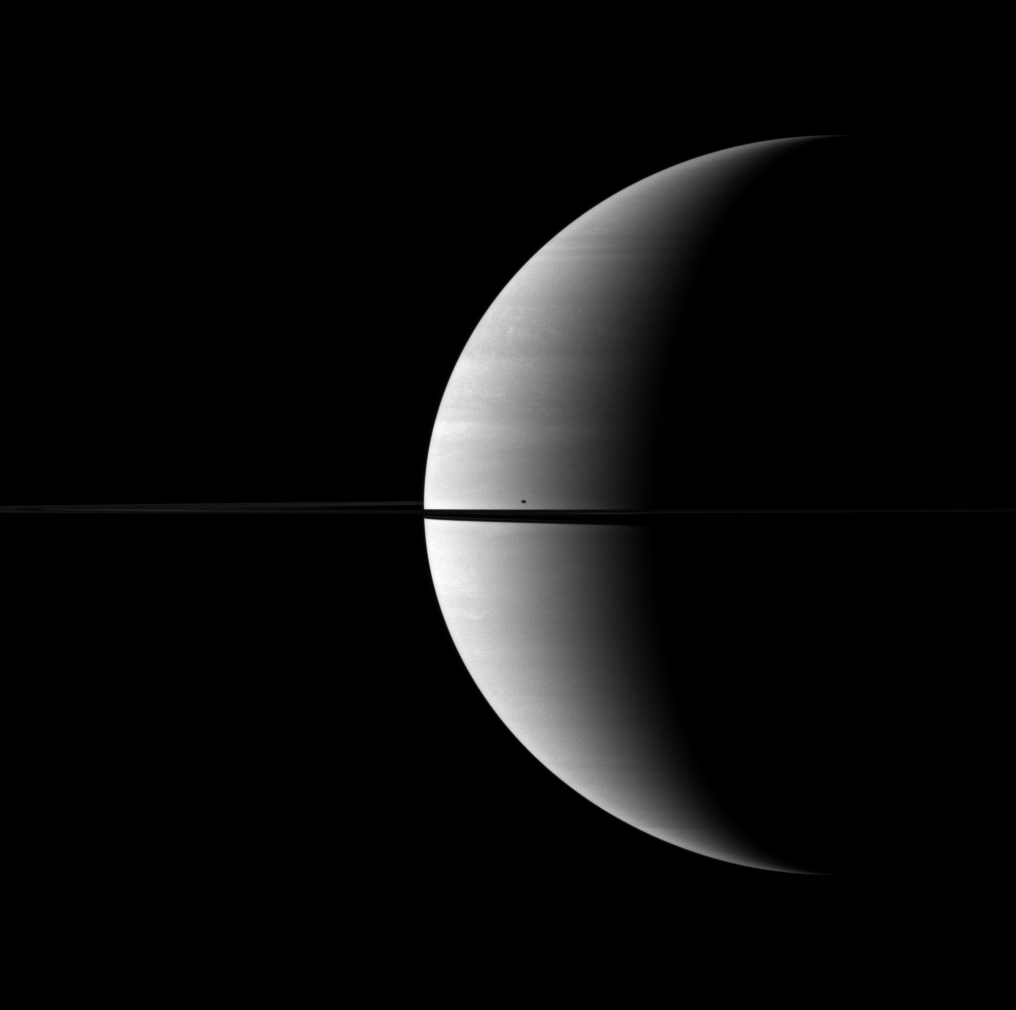

Singular Spot

The moon Mimas casts a shadow and creates a single blemish on the kingly crescent of Saturn.

Mimas is not shown in this view, but its shadow can be seen on the planet just north of the rings and their shadow. This view looks toward the northern, sunlit side of the rings from just above the ringplane.

The image was taken with the Cassini spacecraft wide-angle camera on Oct. 25, 2009 using a spectral filter sensitive to wavelengths of near-infrared light centered at 752 nanometers. The view was obtained at a distance of approximately 2.5 million kilometers (1.6 million miles) from Saturn and at a Sun-Saturn-spacecraft, or phase, angle of 116 degrees. Image scale is 144 kilometers (90 miles) per pixel.

The Cassini-Huygens mission is a cooperative project of NASA, the European Space Agency and the Italian Space Agency. The Jet Propulsion Laboratory, a division of the California Institute of Technology in Pasadena, manages the mission for NASA’s Science Mission Directorate, Washington, D.C. The Cassini orbiter and its two onboard cameras were designed, developed and assembled at JPL. The imaging operations center is based at the Space Science Institute in Boulder, Colo.

Credit: NASA/JPL/Space Science Institute